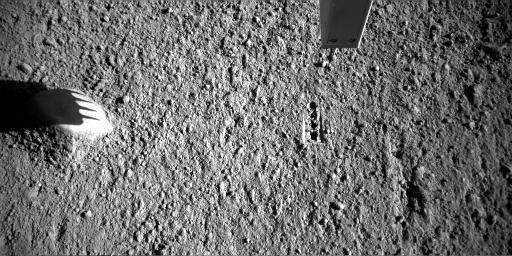

Phoenix Conductivity Probe Inserted into Martian Soil

NASA’s Phoenix Mars Lander inserted the four needles of its thermal and conductivity probe into Martian soil during the 98th Martian day, or sol, of the mission and left it in place until Sol 99 (Sept. 4, 2008).

The Robotic Arm Camera on Phoenix took this image on the morning of Sol 99 while the probe’s needles were in the ground. The science team informally named this soil target “Gandalf.”

The thermal and conductivity probe measures how fast heat and electricity move from one needle to an adjacent one through the soil or air between the needles. Conductivity readings can be indicators about water vapor, water ice and liquid water.

The probe is part of Phoenix’s Microscopy, Electrochemistry and Conductivity suite of instruments.

The Phoenix Mission is led by the University of Arizona, Tucson, on behalf of NASA. Project management of the mission is by NASA’s Jet Propulsion Laboratory, Pasadena, Calif. Spacecraft development is by Lockheed Martin Space Systems, Denver.

Photojournal Note: As planned, the Phoenix lander, which landed May 25, 2008 23:53 UTC, ended communications in November 2008, about six months after landing, when its solar panels ceased operating in the dark Martian winter.

Credit: NASA/JPL-Caltech/University of Arizona/Max Planck Institute